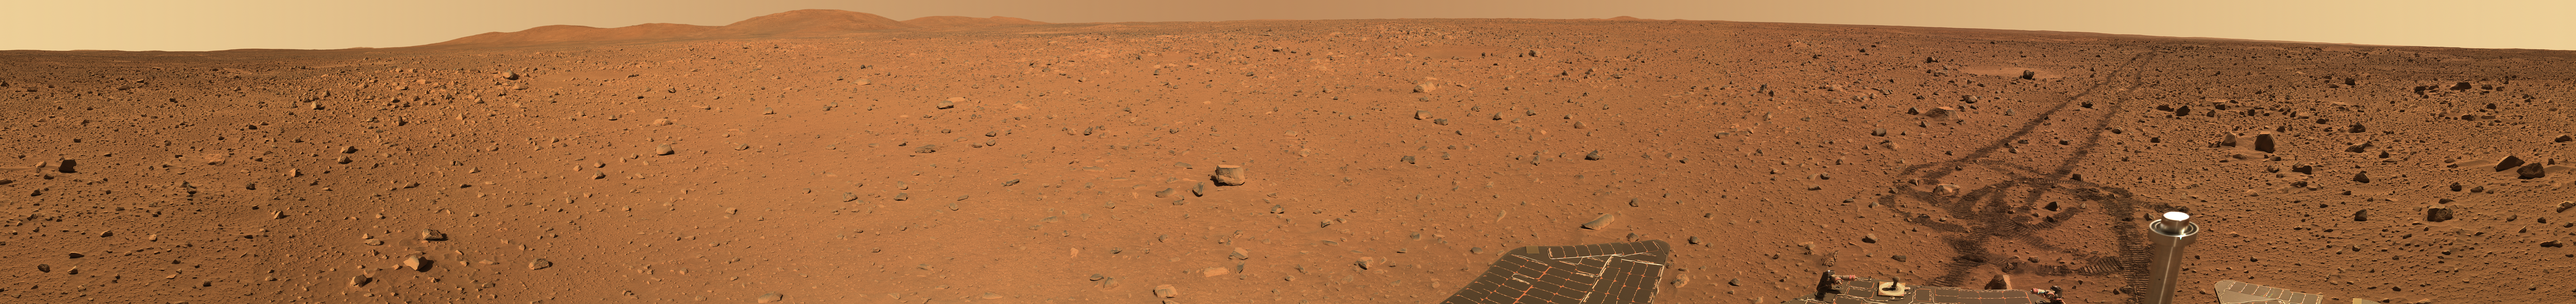

‘Santa Anita’ Panorama

This color mosaic taken on May 21, 25 and 26, 2004, by the panoramic camera on NASA’s Mars Exploration Rover Spirit was acquired from a position roughly three-fourths the way between “Bonneville Crater” and the base of the “Columbia Hills.” The area is within a low thermal inertia unit (an area that heats up and cools off quickly) identified from orbit by the Mars Odyssey thermal emission imaging system instrument. The rover was roughly 600 meters (1,968 feet) from the base of the hills.

This mosaic, referred to as the “Santa Anita Panorama,” is comprised of 64 pointings, acquired with six of the panoramic camera’s color filters, including one designed specifically to allow comparisons between orbital and surface brightness data. A total of 384 images were acquired as part of this panorama. The mosaic is an approximate true-color rendering constructed from images using the camera’s 750-, 530- and and 480-nanometer filters, and is presented at the full resolution of the camera.

Credit: NASA/JPL/Cornell